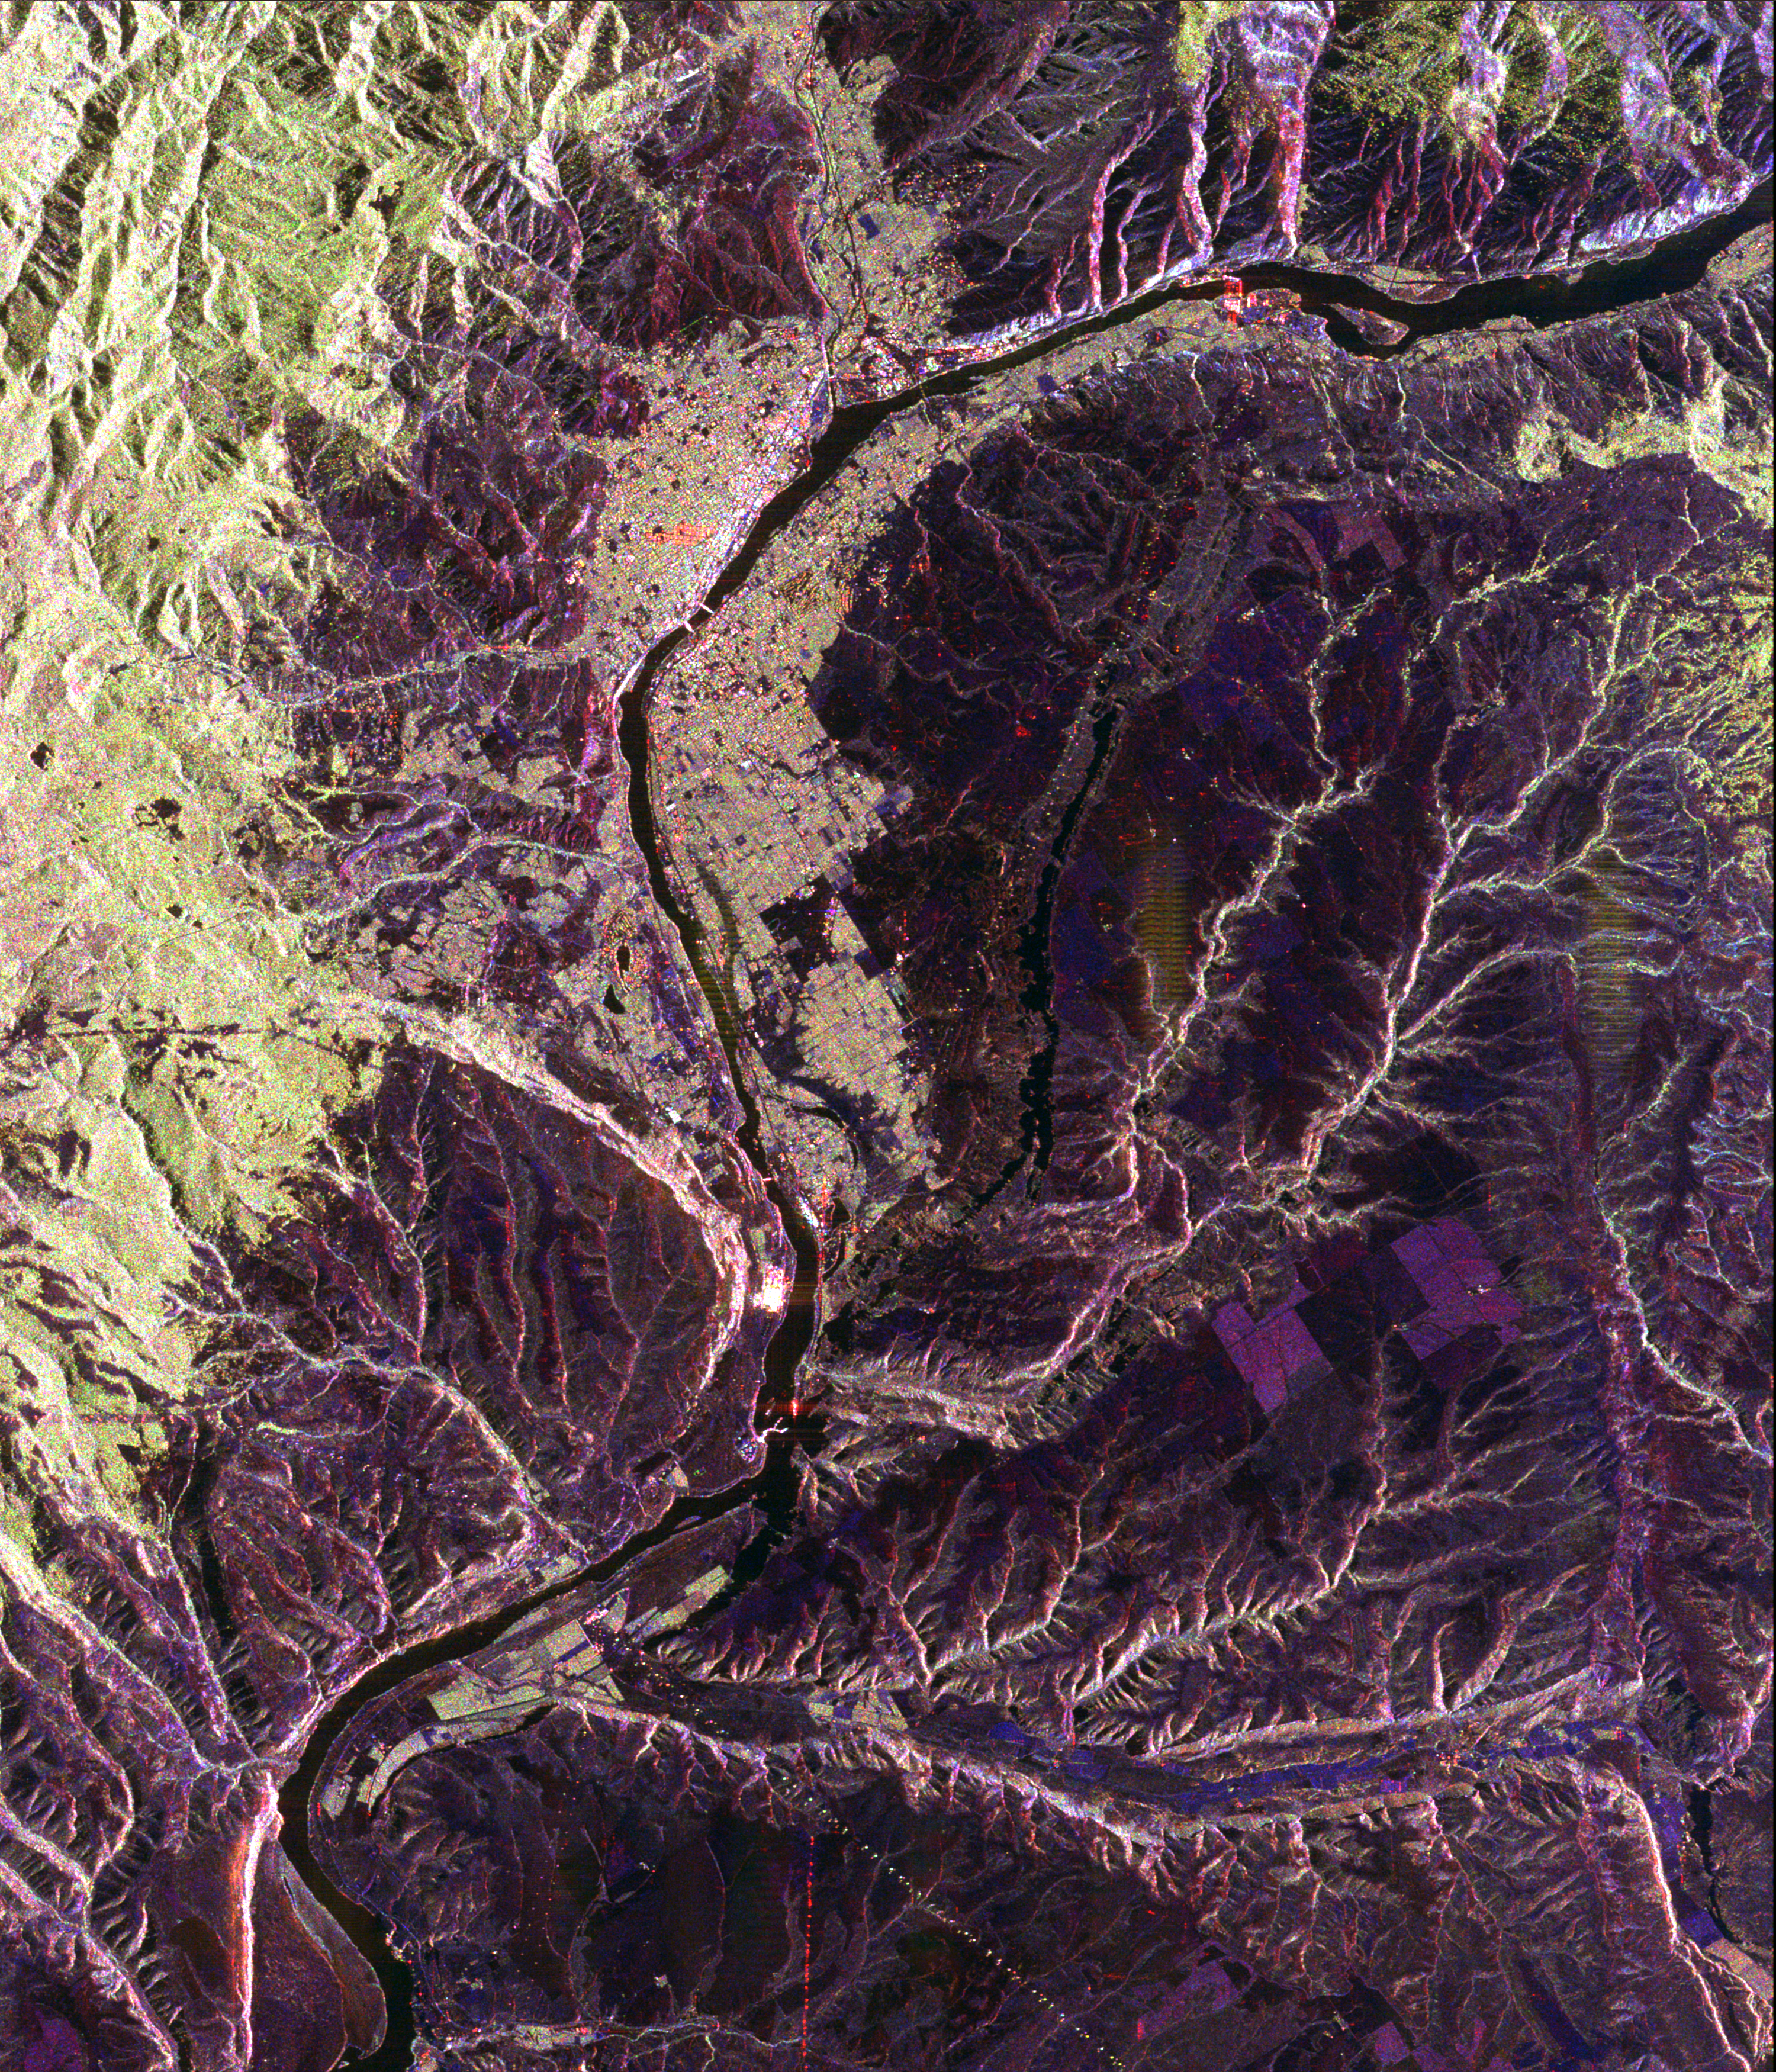

Space Radar Image of Wenatchee, Washington

This spaceborne radar image shows a segment of the Columbia River as it passes through the area of Wenatchee, Washington, about 220 kilometers (136 miles) east of Seattle. The Wenatchee Mountains, part of the Cascade Range, are shown in green at the lower left of the image. The Cascades create a “rain shadow” for the region, limiting rainfall east of the range to less than 26 centimeters (10 inches) per year. The radar’s ability to see different types of vegetation is highlighted in the contrast between the pine forests, that appear in green and the dry valley plain that shows up as dark purple. The cities of Wenatchee and East Wenatchee are the grid-like areas straddling the Columbia River in the left center of the image. With a population of about 60,000, the region produces about half of Washington state’s lucrative apple crop. Several orchard areas appear as green rectangular patches to the right of the river in the lower right center. Radar images such as these can be used to monitor land use patterns in areas such as Wenatchee, that have diverse and rapidly changing urban, agricultural and wild land pressures.

This image was acquired by Spaceborne Imaging Radar-C/X-Band Synthetic Aperture Radar (SIR-C/X-SAR) onboard the space shuttle Endeavour on October 10, 1994. The image is 38 kilometers by 45 kilometers (24 miles by 30 miles) and is centered at 47.3 degrees North latitude, 120.1 degrees West longitude. North is toward the upper left. The colors are assigned to different radar frequencies and polarizations of the radar as follows: red is L-band, horizontally transmitted and received; green is L-band, horizontally transmitted, vertically received; and blue is C-band, horizontally transmitted, vertically received. SIR-C/X-SAR, a joint mission of the German, Italian, and United States space agencies, is part of NASA’s Mission to Planet Earth.

Credit: NASA/JPL